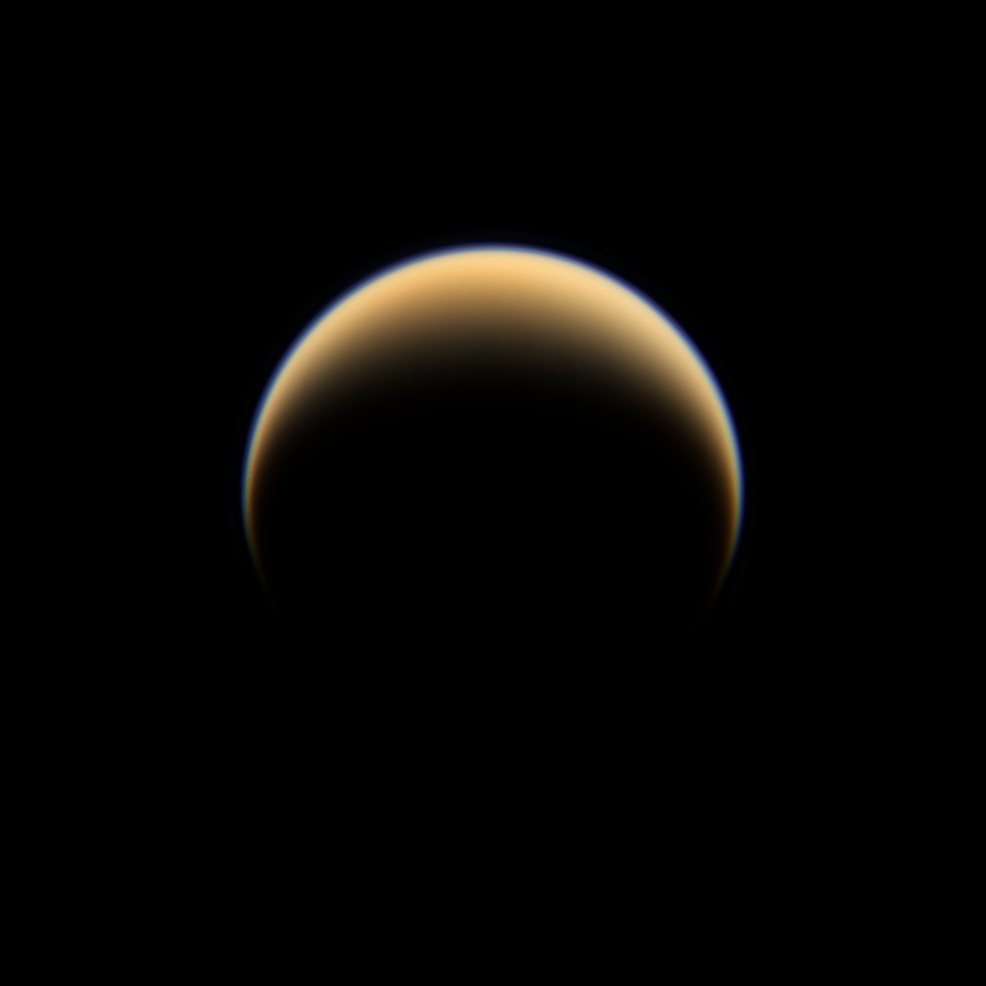

Colorful Northern Crescent

The Cassini spacecraft looks down on the north pole of Titan, showing night and day in the northern hemisphere of Saturn’s largest moon.

This view is centered on terrain at 49 degrees north latitude, 243 degrees west longitude. The north pole of Titan is rotated about 23 degrees to the left and it lies on the terminator above and to the left of the center of the image.

Images taken using red, green and blue spectral filters were combined to create this natural color view of Titan (5150 kilometers, or 3200 miles across). The images were obtained with the Cassini spacecraft wide-angle camera on June 6, 2009 at a distance of approximately 194,000 kilometers (121,000 miles) from Titan. Image scale is 11 kilometers (7 miles) per pixel.

The Cassini-Huygens mission is a cooperative project of NASA, the European Space Agency and the Italian Space Agency. The Jet Propulsion Laboratory, a division of the California Institute of Technology in Pasadena, manages the mission for NASA’s Science Mission Directorate, Washington, D.C. The Cassini orbiter and its two onboard cameras were designed, developed and assembled at JPL. The imaging operations center is based at the Space Science Institute in Boulder, Colo.

Credit: NASA/JPL/Space Science Institute